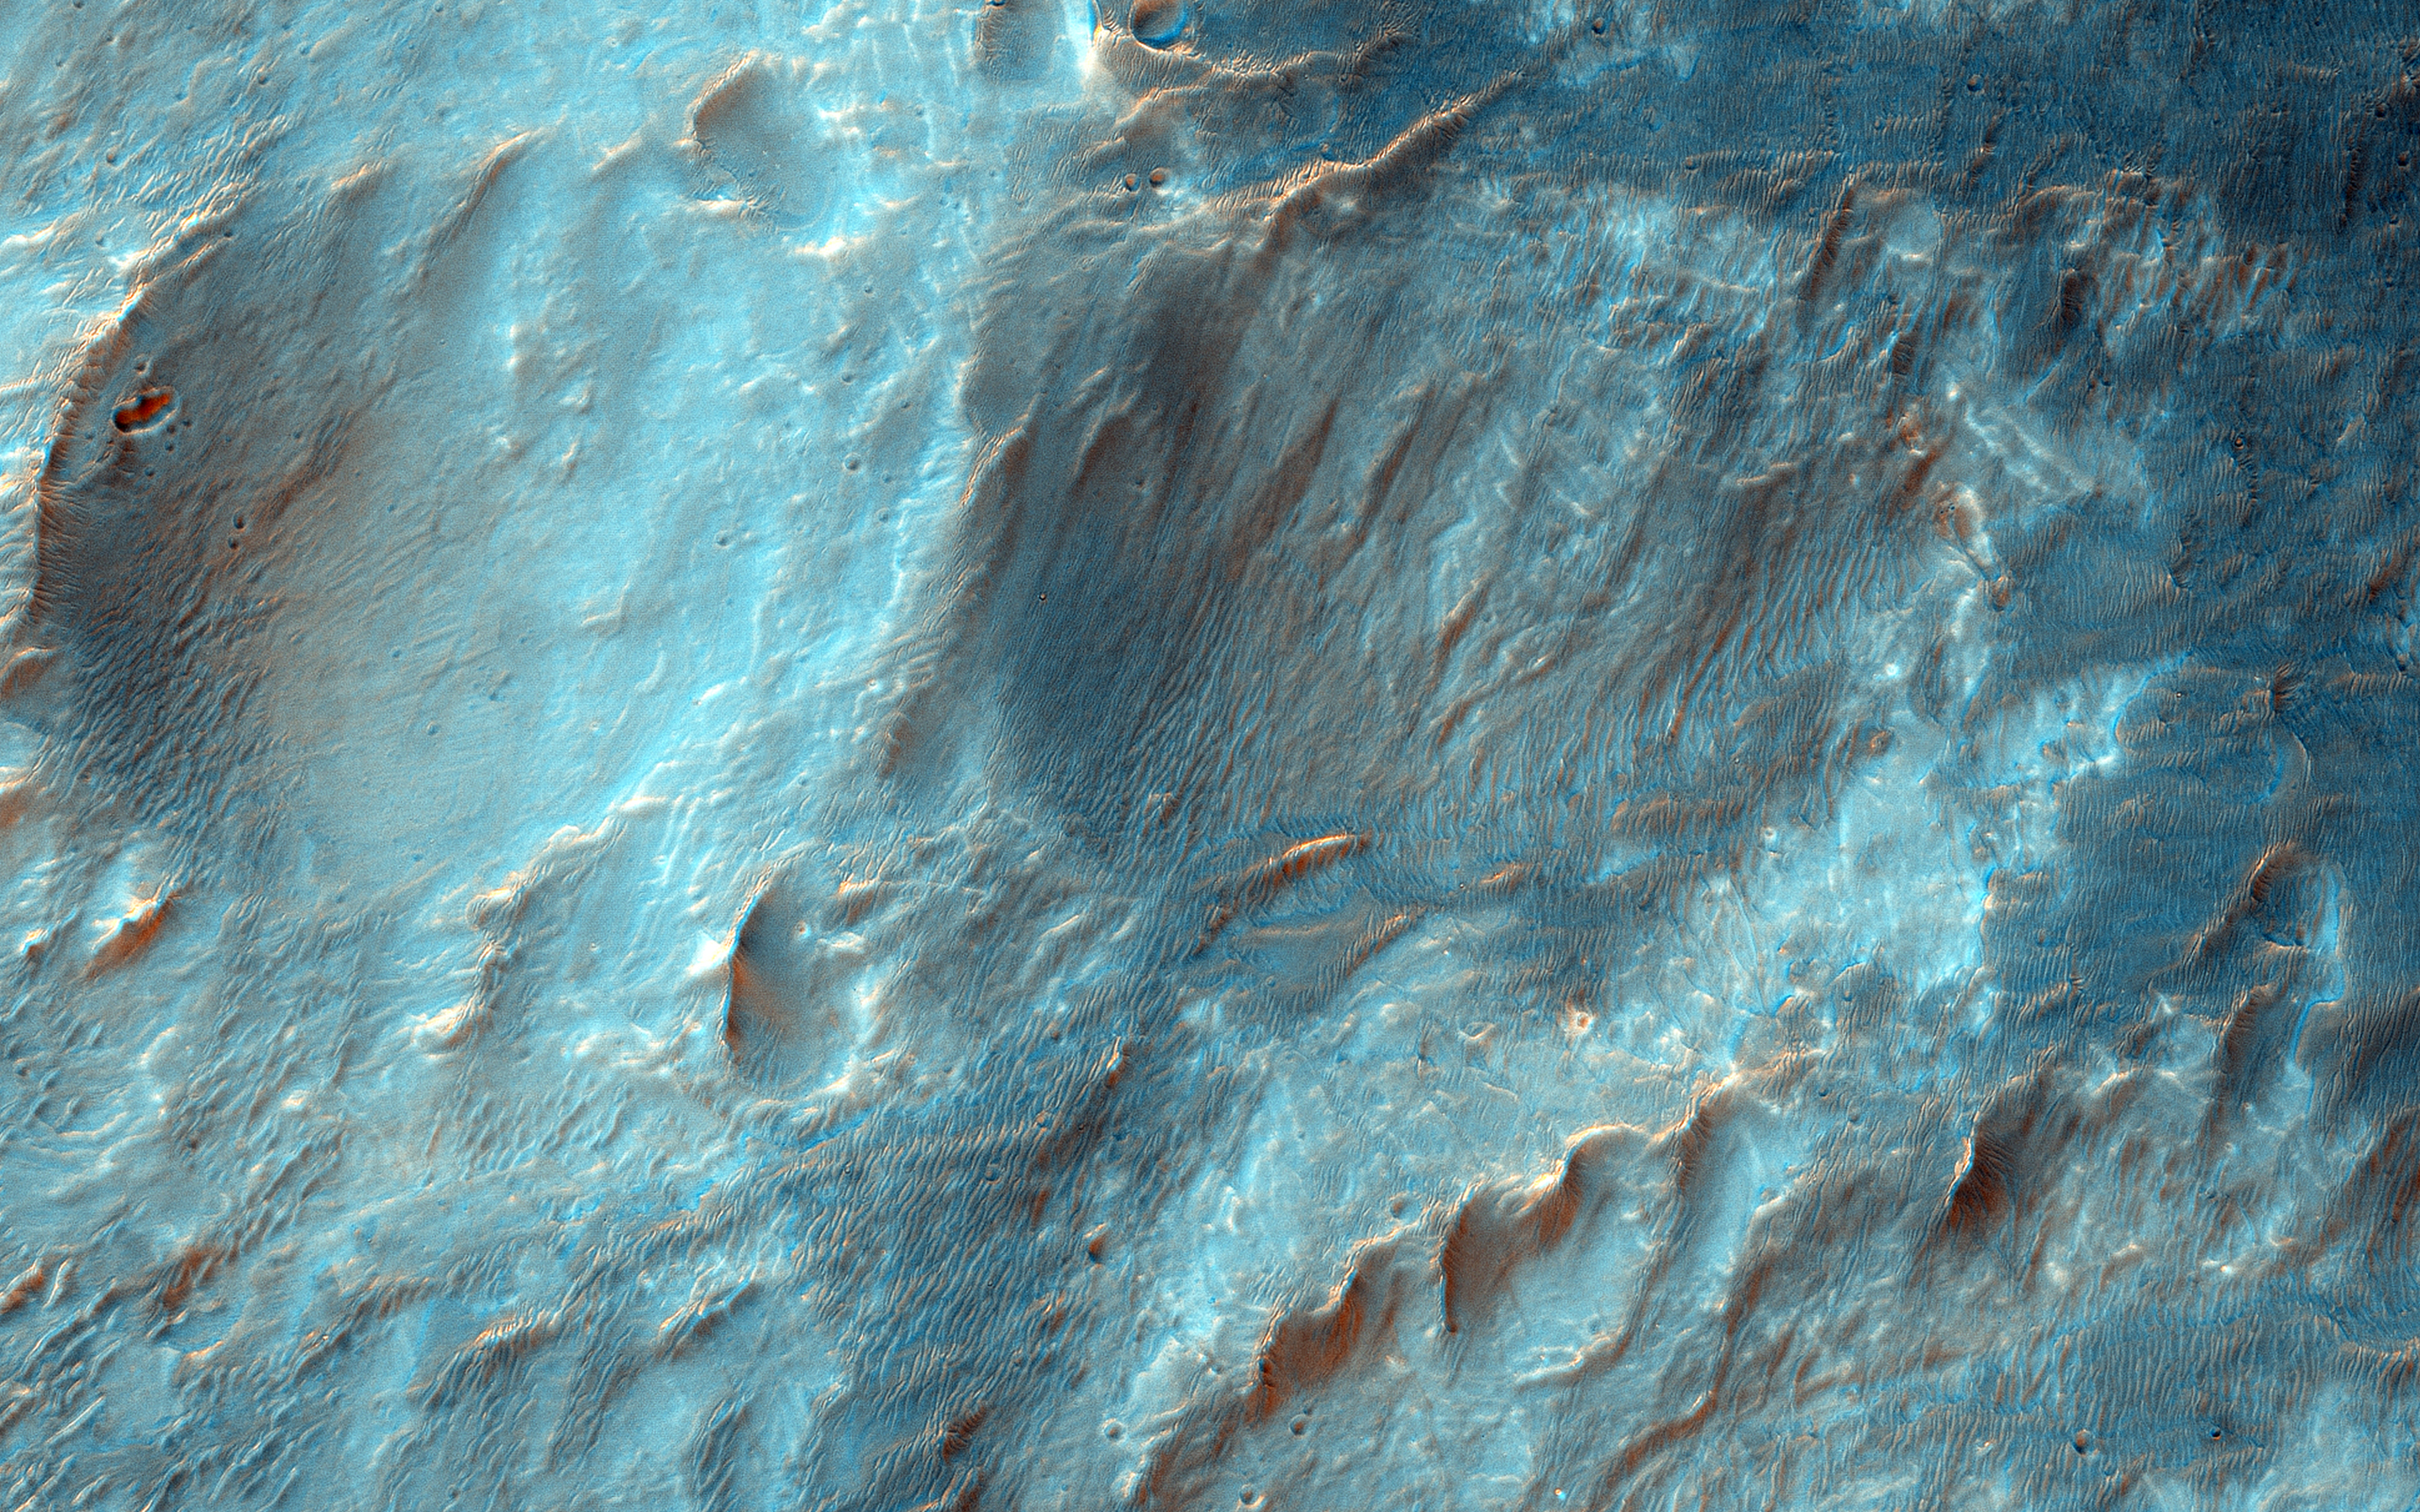

Fan-Shaped Deposits in Bigbee Crater

Bigbee is a 21 kilometer-diameter impact crater located on the northern rim of Holden crater in southern Margaritifer Terra, a region on Mars that is well known for its long record of water-rich activity.

The rim of Bigbee has been heavily modified from its original form, presumably by water and wind. Material eroded and removed from Bigbee’s rim was transported and deposited to the crater interior. Some of the darker-toned material near Bigbee’s northern rim has been incorporated into fan-shaped deposits with distinct margins at the outer part. The fan surfaces appear to lack obvious layering and channels.

The modification of Bigbee and other smaller craters on Holden’s rim may have been contemporaneous with a proposed period of relatively late, water-driven activity that formed fans in Holden and other craters in Margaritifer Terra (see Grant and Wilson, 2012).

Note: The cutout is 3.5-kilometer across and shows dark fan-like deposits on left side of image at the base of a light-toned scarp.

The University of Arizona, Tucson, operates HiRISE, which was built by Ball Aerospace & Technologies Corp., Boulder, Colo. NASA’s Jet Propulsion Laboratory, a division of the California Institute of Technology in Pasadena, manages the Mars Reconnaissance Orbiter Project for NASA’s Science Mission Directorate, Washington.

Credit: NASA/JPL-Caltech/University of Arizona